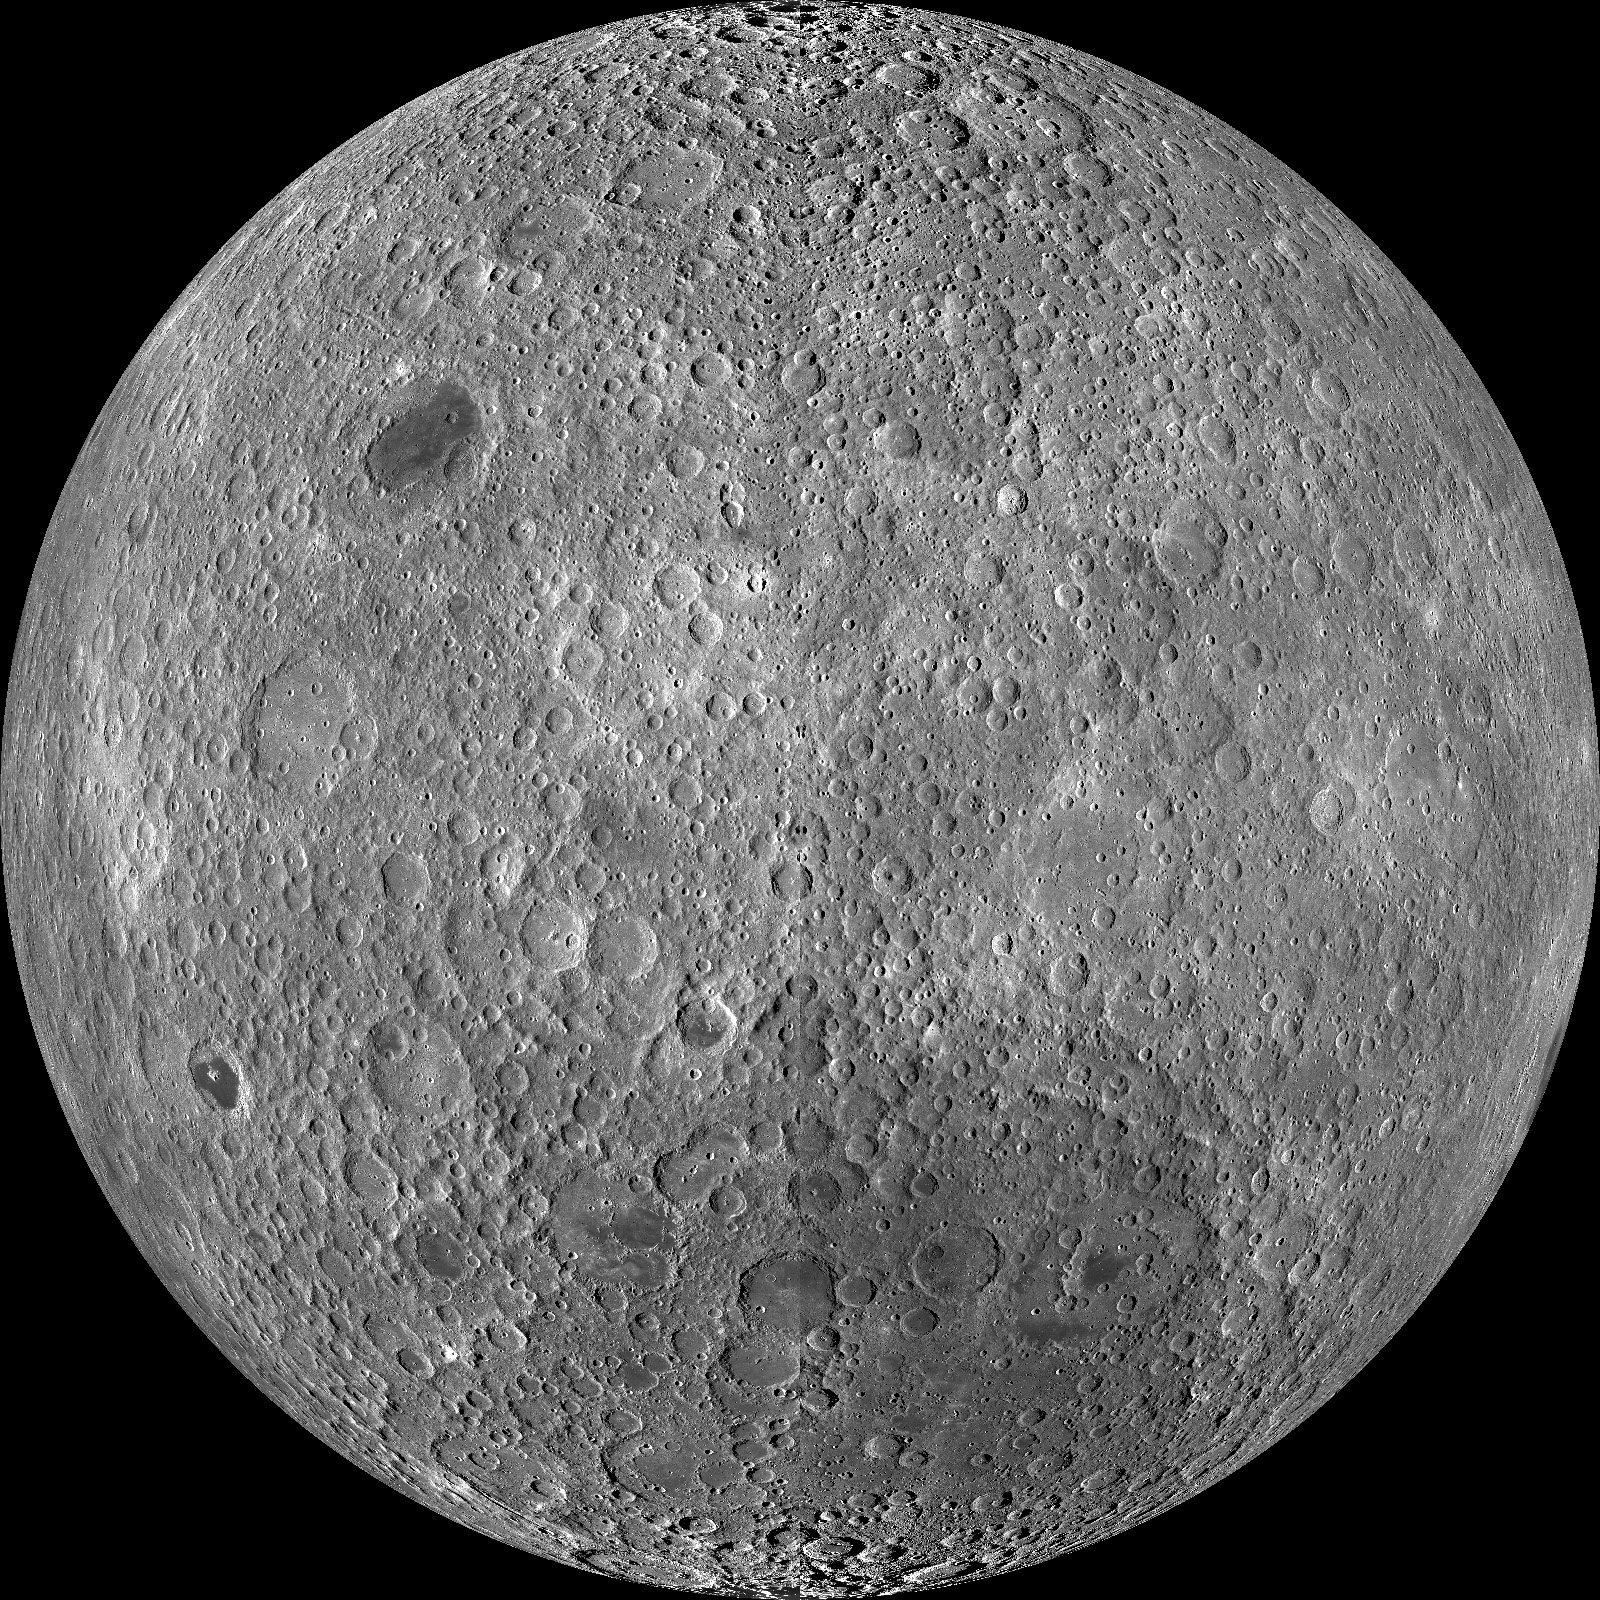

Farside! And All the Way Around

The lunar farside as never seen before! LROC WAC orthographic projection centered at 180° longitude, 0° latitude.

NASA’s Goddard Space Flight Center built and manages the mission for the Exploration Systems Mission Directorate at NASA Headquarters in Washington. The Lunar Reconnaissance Orbiter Camera was designed to acquire data for landing site certification and to conduct polar illumination studies and global mapping. Operated by Arizona State University, LROC consists of a pair of narrow-angle cameras (NAC) and a single wide-angle camera (WAC). The mission is expected to return over 70 terabytes of image data.

Credit: NASA/GSFC/Arizona State University